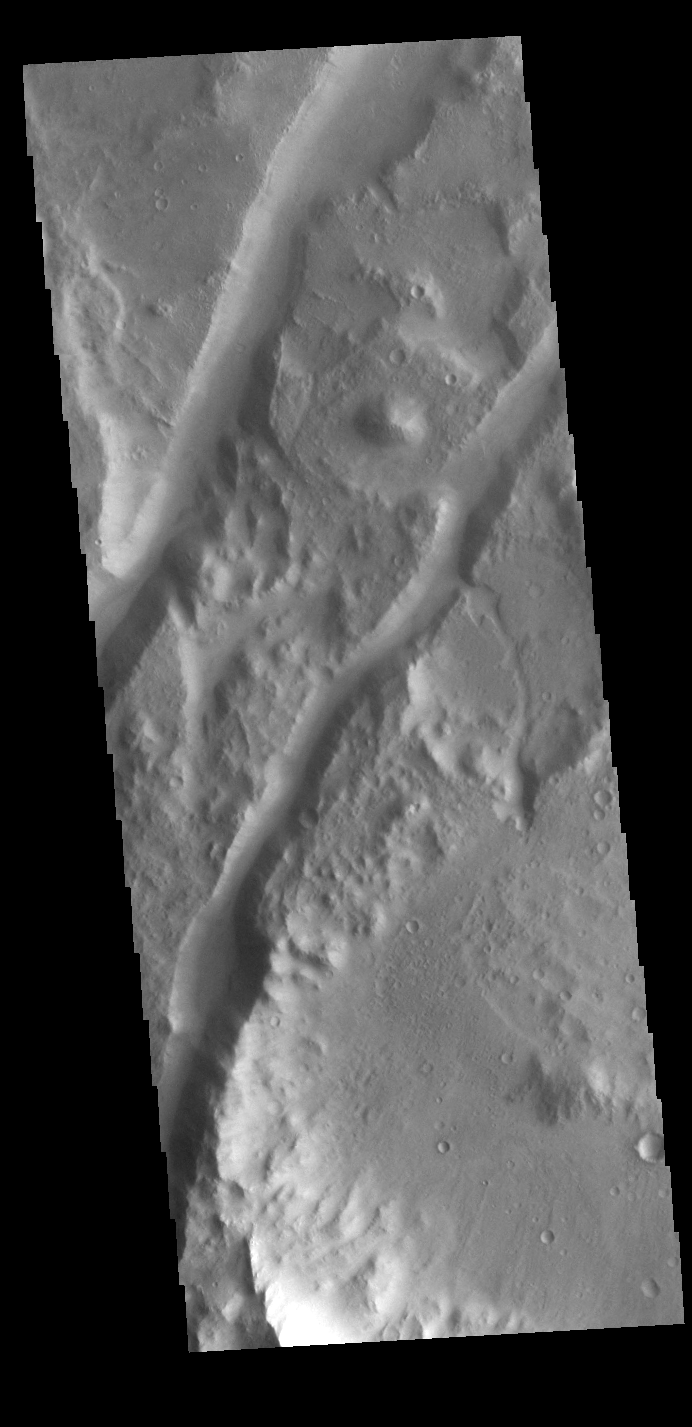

Amenthes Fossae

The two linear depressions crossing this VIS image are graben created by tectonic activity.

Credit: NASA/JPL-Caltech/ASU